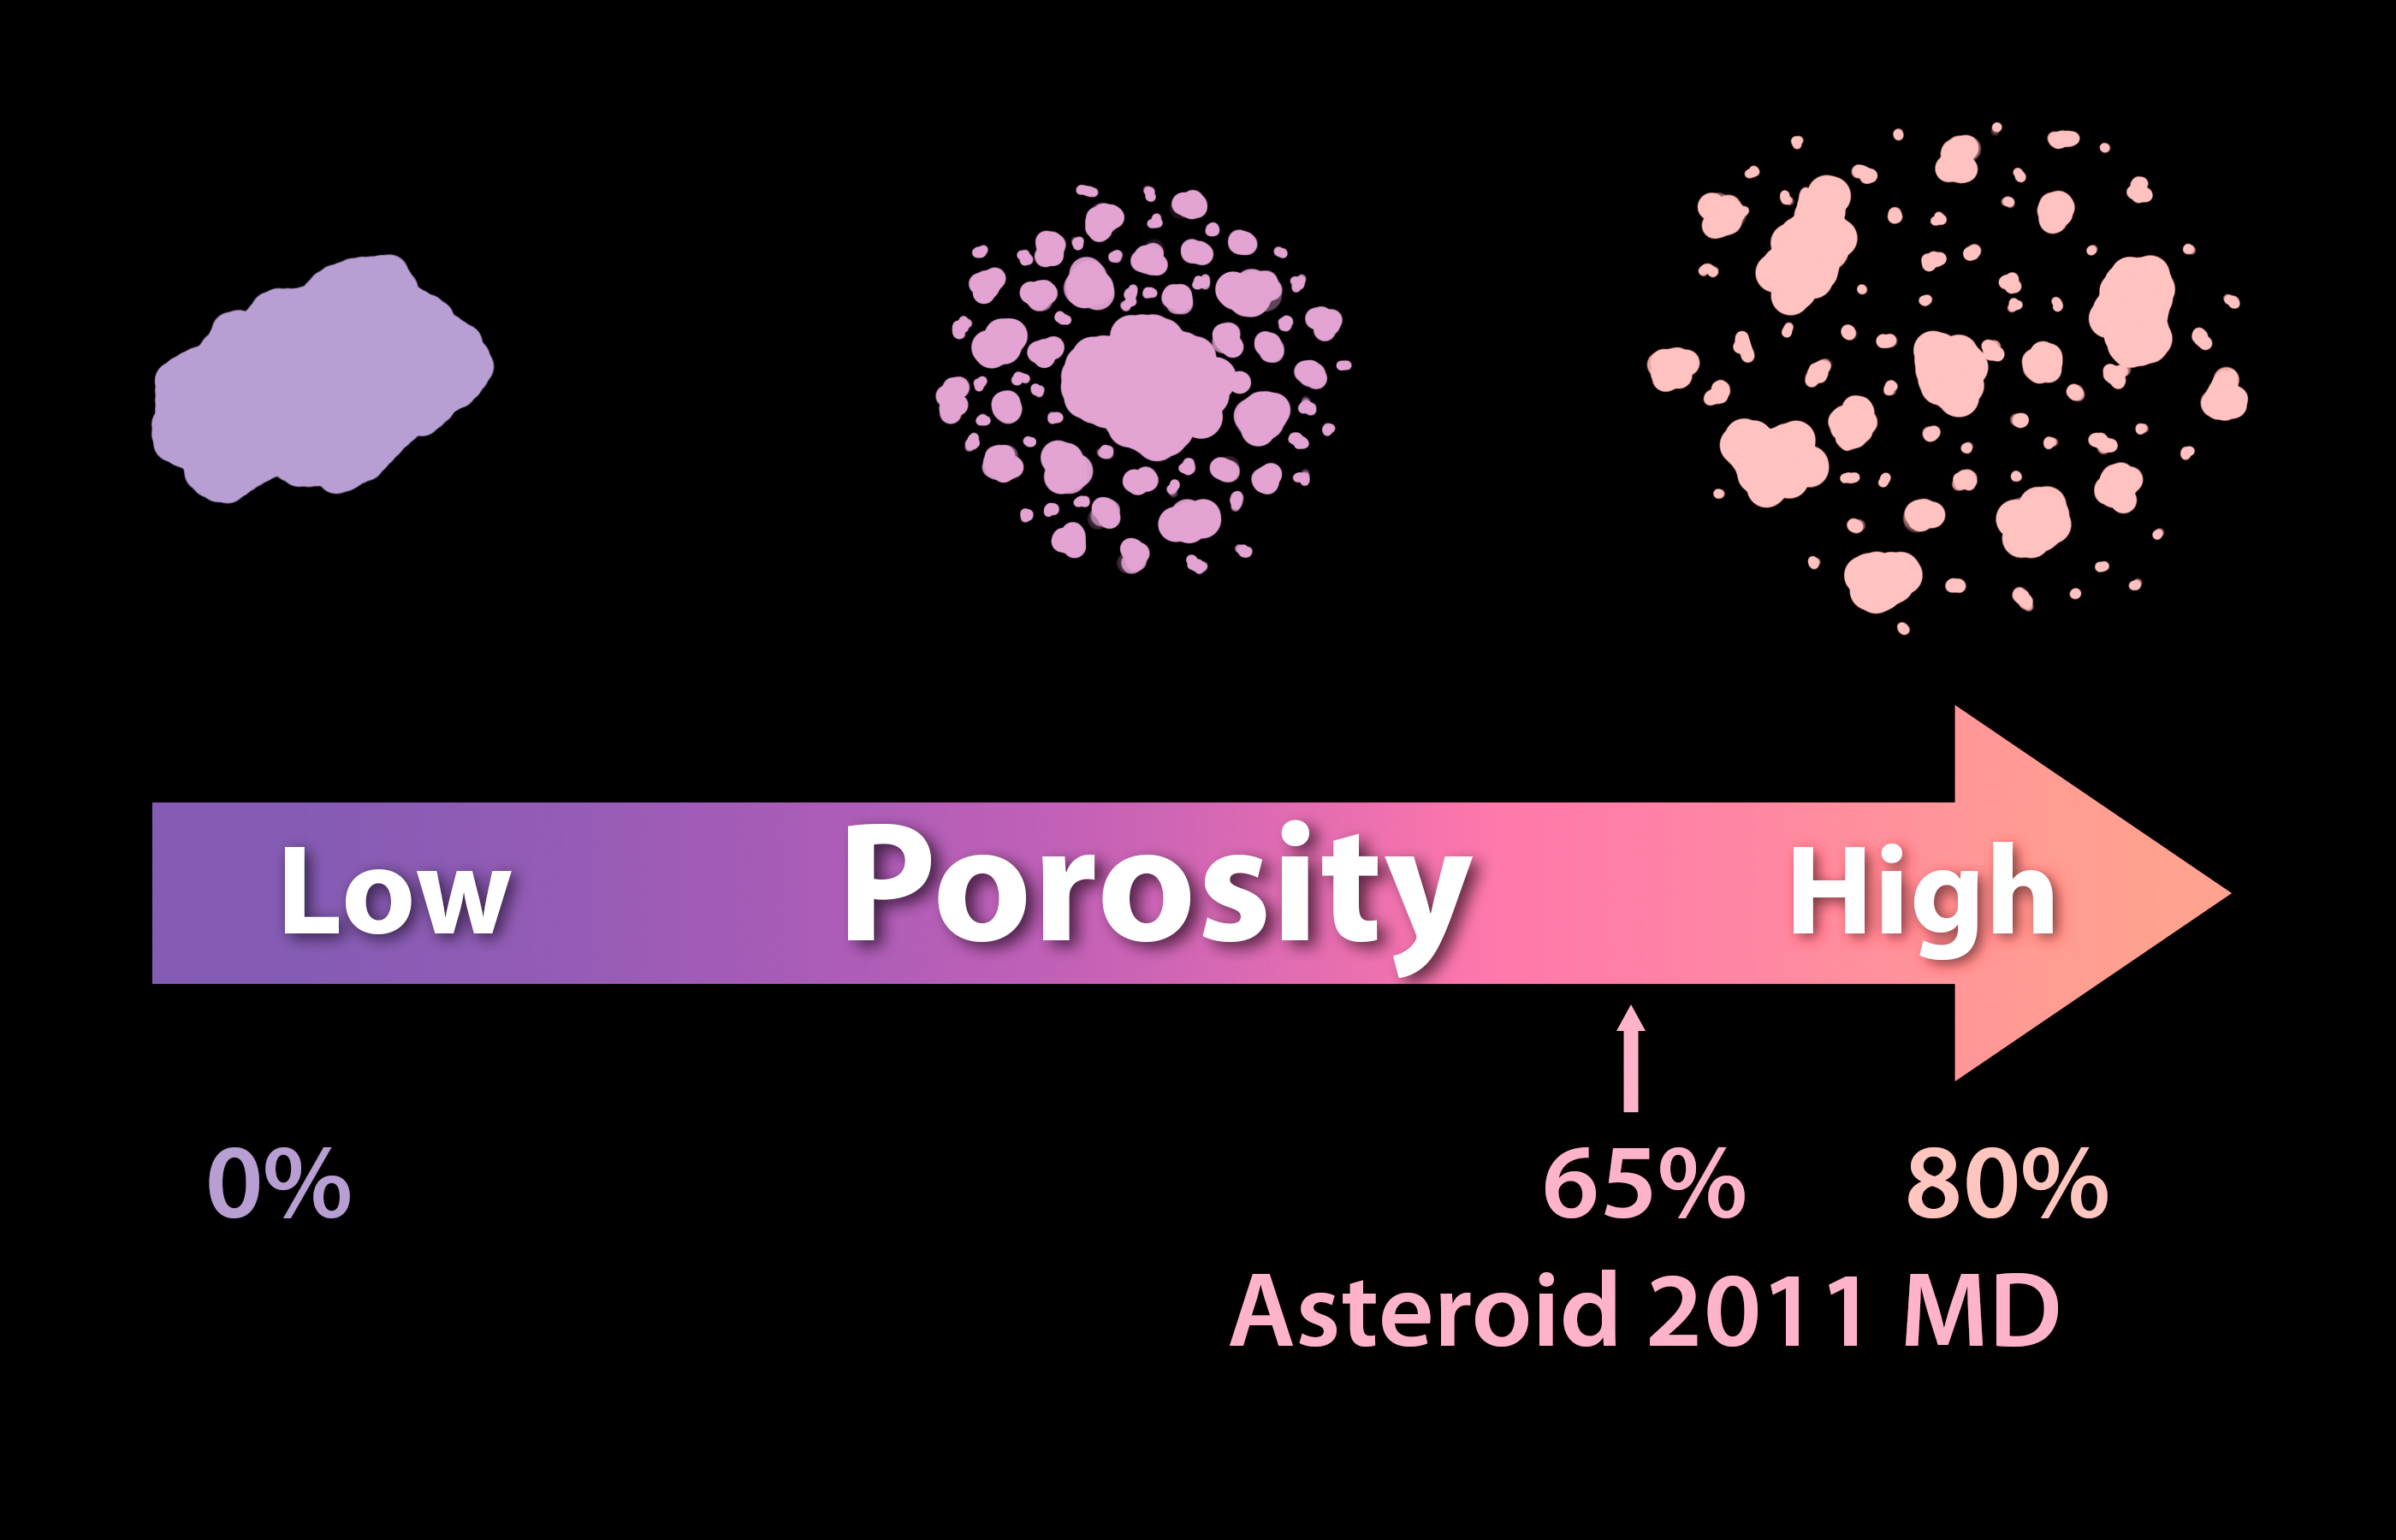

Solid as a Rock? Porosity of Asteroids

Asteroids can differ in the degree of porosity, or the amount of empty space that makes up their structures. At one end of the spectrum is a single solid rock and, at the other end, is a pile of rubble held together by gravity. Observations from NASA’s Spitzer Space Telescope, taken in infrared light, have helped to reveal that a small asteroid called 2011 MD is made-up of two-thirds empty space, which means it has essentially the same density as water.

NASA’s Jet Propulsion Laboratory, Pasadena, Calif., manages the Spitzer Space Telescope mission for NASA’s Science Mission Directorate, Washington. Science operations are conducted at the Spitzer Science Center at the California Institute of Technology in Pasadena. Spacecraft operations are based at Lockheed Martin Space Systems Company, Littleton, Colorado. Data are archived at the Infrared Science Archive housed at the Infrared Processing and Analysis Center at Caltech. Caltech manages JPL for NASA.

Credit: NASA/JPL-Caltech